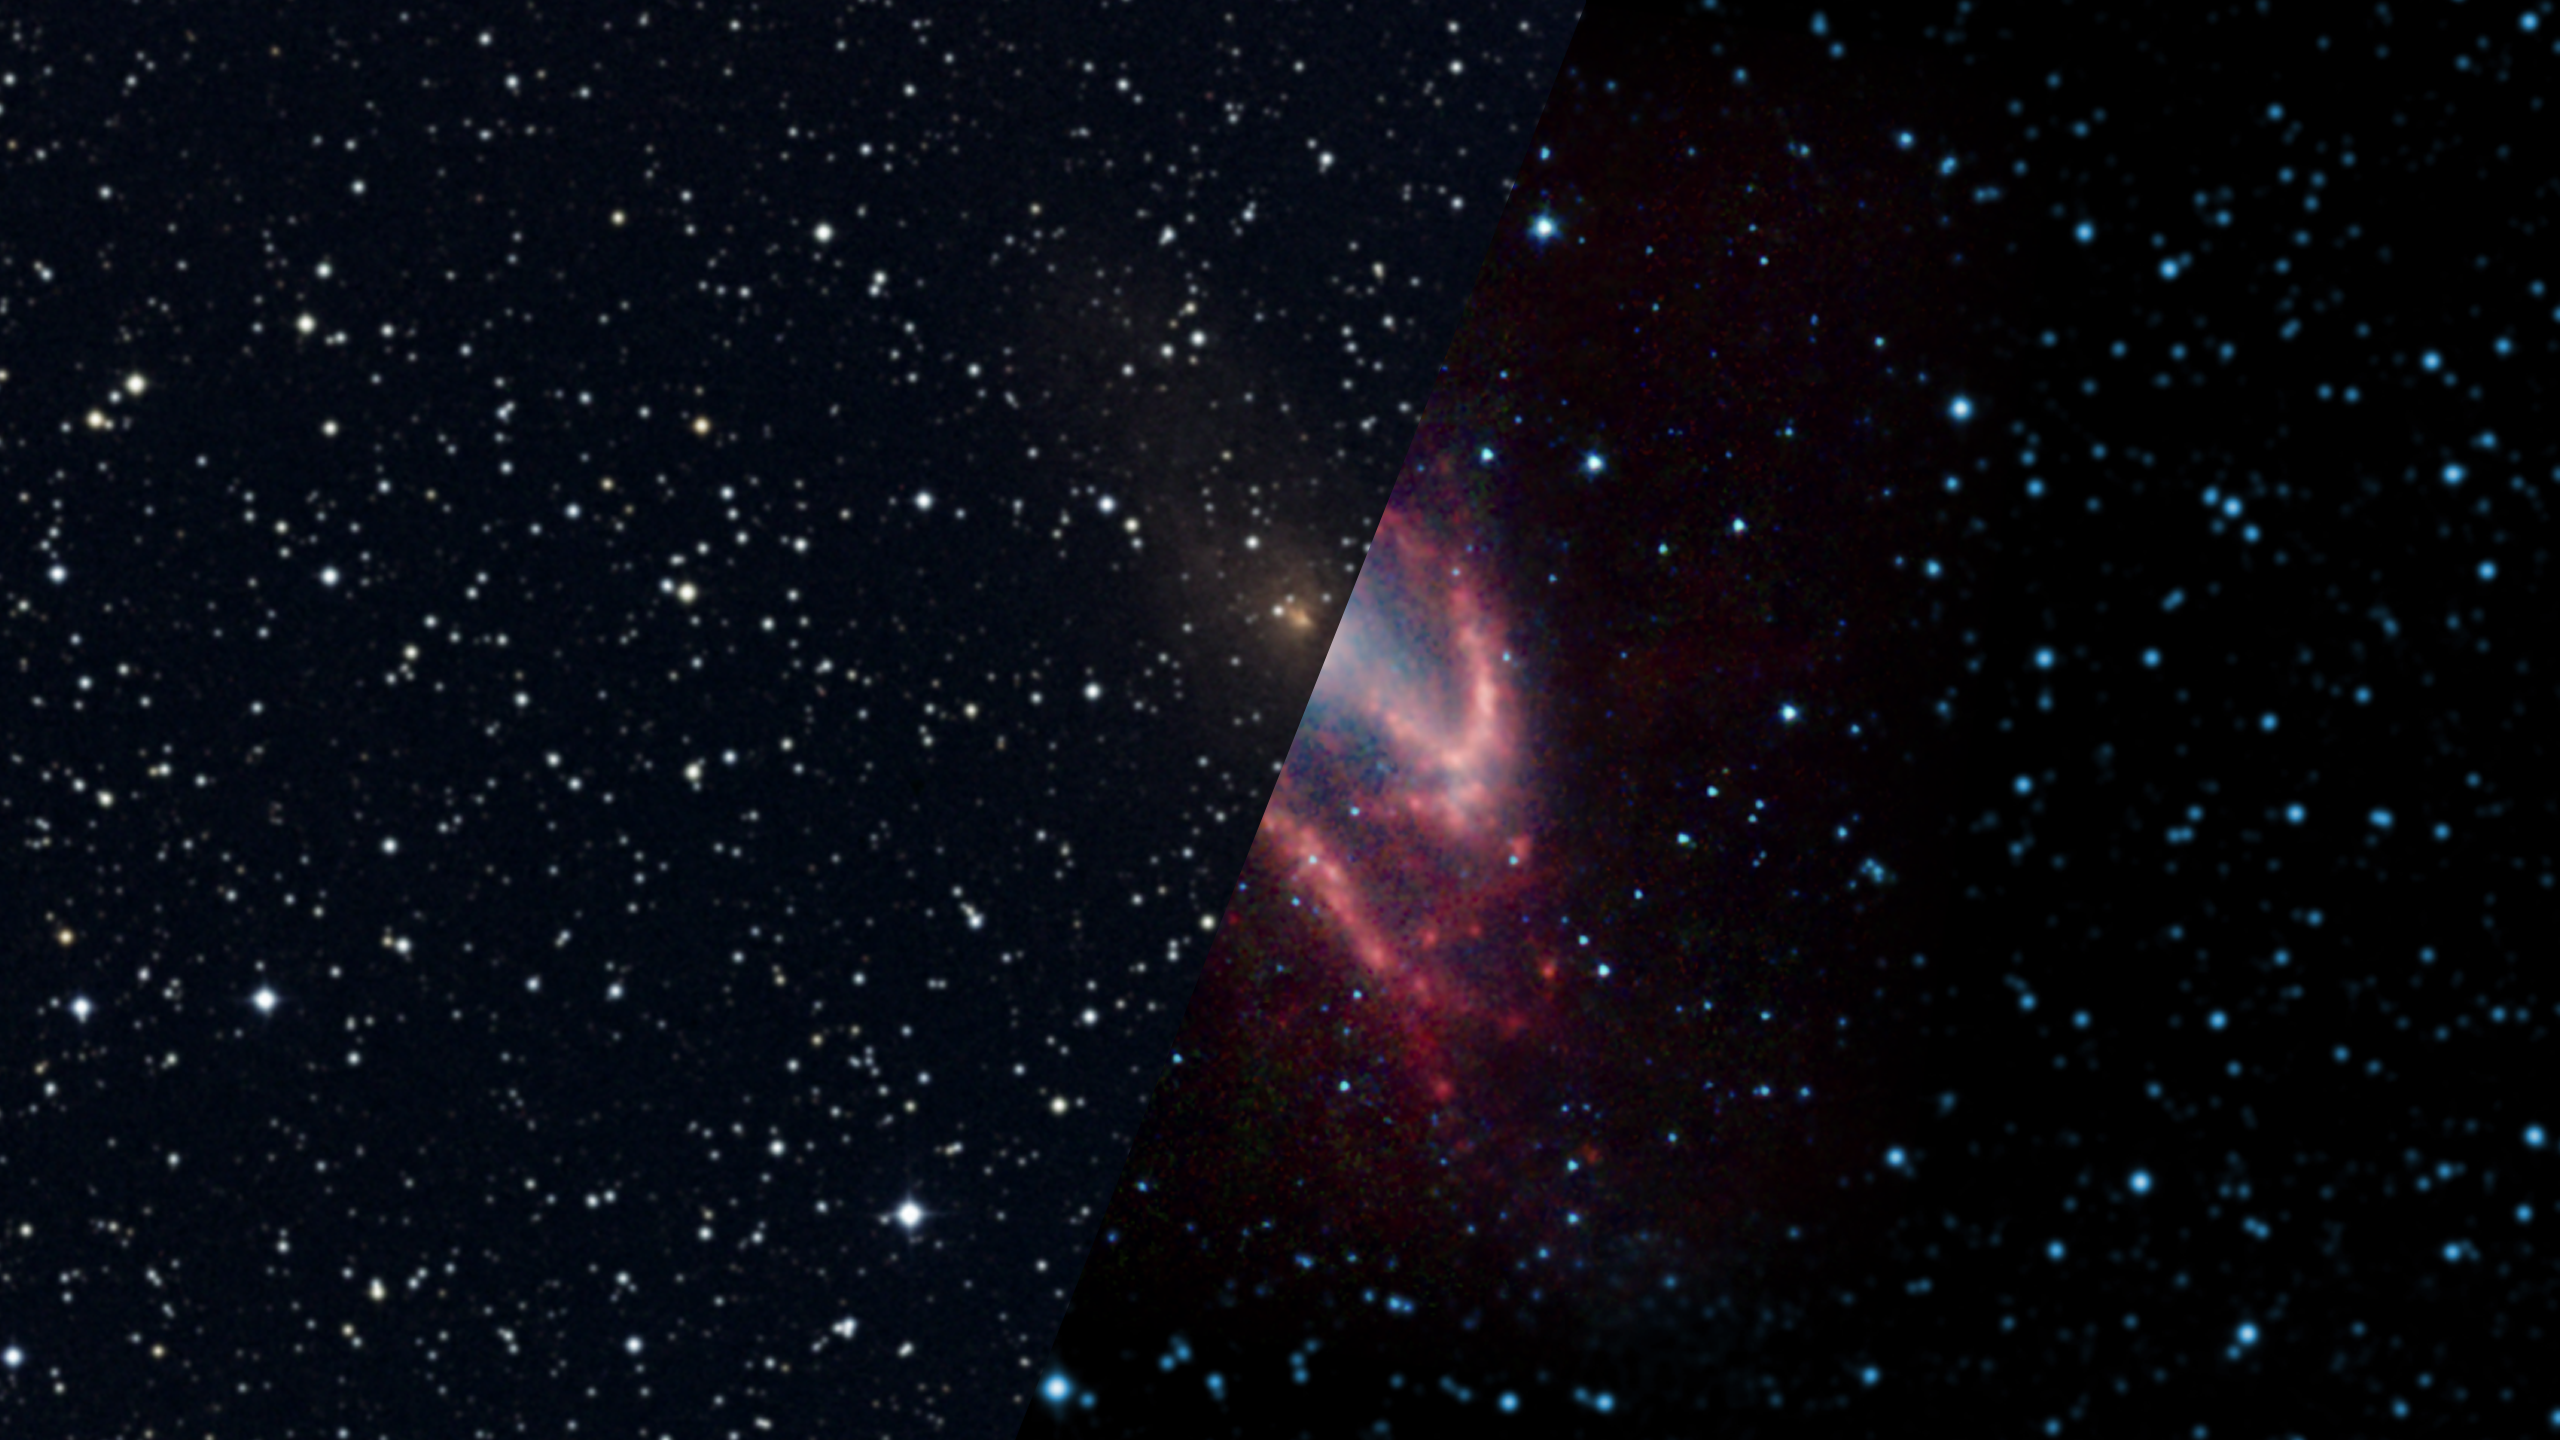

Infrared Universe: The Hidden Maffei

Infrared light helps us study galaxies that might otherwise be hidden. One example is Maffei 2, a barred starburst galaxy that happens to fall behind our own Milky Way. In visible light, the thick clouds of dust within our own galaxy almost entirely obscure our view of it. Switching to longer infrared wavelengths lets the light pass through to reveal this hidden gem.

Optical: This galaxy is obscured behind a dust cloud.

Infrared: Slightly longer wavelengths of infrared light penetrate the dust.
Credit: 2MASS, IPAC

Near-Infrared: Even longer infrared wavelengths show us the dust features of the galaxy.
Credit: NASA, JPL-Caltech, J. Turner (UCLA)

About the Infrared Universe Collection
The human eye can only see visible light, but objects give off a variety of wavelengths of light. To see an object as it truly exists, we would ideally look at its appearance through the full range of the electromagnetic spectrum. Telescopes show us objects as they appear emitting different energies of light, with each wavelength conveying unique information about the object. The Webb Space Telescope will study infrared light from celestial objects with much greater clarity and sensitivity than ever before. Explore the Infrared Universe. Adapted from Cool Cosmos by IPAC, with additional contributions from Bruno Merin and Miguel Merin (Pludo).

Credit: Video: NASA, ESA, Gregory Bacon (STScI)